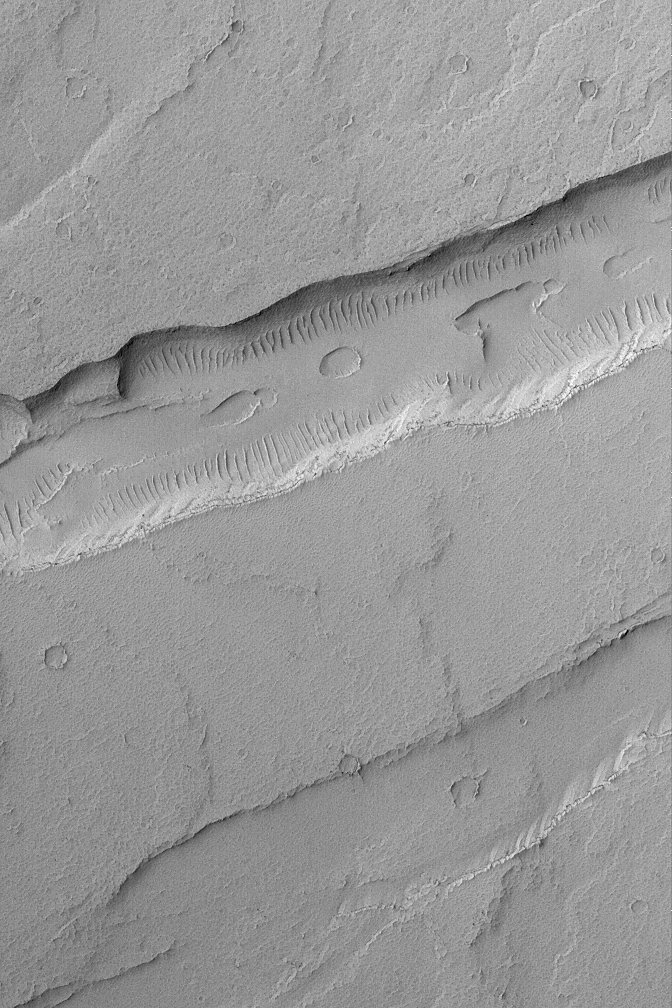

Troughs and Flows

20 September 2004
This Mars Global Surveyor (MGS) Mars Orbiter Camera (MOC) image shows troughs and a pit chain (on the floor of the deeper trough) located immediately northeast of the giant Tharsis volcano, Arsia Mons. Lava flows have been cut by these troughs, which formed along fault lines when the crust expanded and rock between the fault lines was raised up or dropped down relative to its original position. Troughs formed in this way are known as graben. This image is located near 7.1°S, 115.0°W. The scene covers an area approximately 3 km (1.9 mi) across and is illuminated by sunlight from the upper left.

Credit: NASA/JPL/Malin Space Science Systems